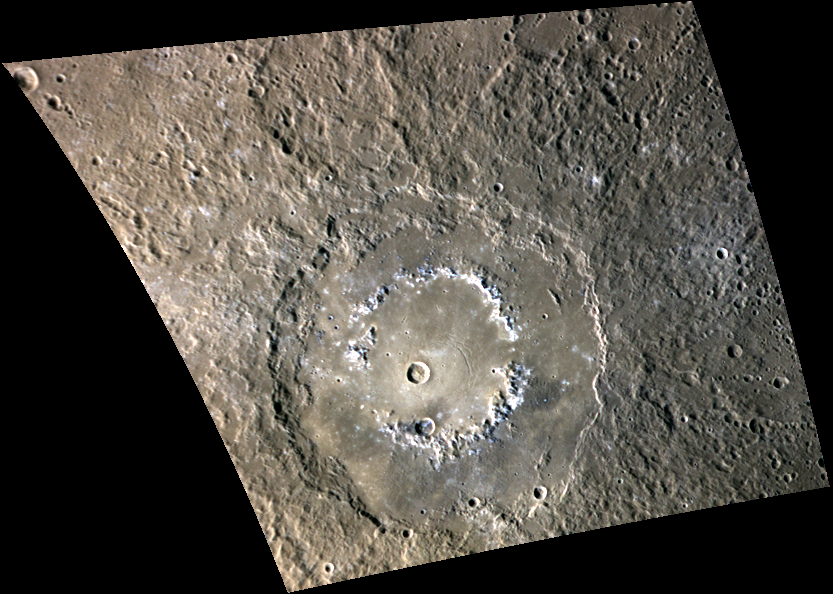

Paint Me a Picture

This color view of Raditladi gives us a fresh view of the peak-ring basin. The bright hollows of Raditladi stand out in white along the peak ring against the smooth crater floor. These shallow depressions may result from the loss of volatile materials. Today’s image also shows the darker ejecta of a crater that impacted the basin just above the southern peak-ring structure. The darker material was likely excavated during the small crater’s impact.

This image was acquired as a targeted high-resolution 11-color image set. Acquiring 11-color targets is a new campaign that began in March 2013 and that utilizes all of the WAC’s 11 narrow-band color filters. Because of the large data volume involved, only features of special scientific interest are targeted for imaging in all 11 colors.

Date acquired: June 22, 2014
Image Mission Elapsed Time (MET): 45761752, 45761748, 45761746
Image ID: 6547149, 6547147, 6547146
Instrument: Wide Angle Camera (WAC) of the Mercury Dual Imaging System (MDIS)
WAC filters: 9, 7, 6 (996, 748, 433 nanometers) in red, green, and blue
Center Latitude: 28.37°
Center Longitude: 120.3° E
Resolution: 732 meters/pixel
Scale: Raditladi crater has a diameter of 257.7 km (160.1 miles)
Incidence Angle: 57.3°
Emission Angle: 38.5°
Phase Angle: 89.4°

The MESSENGER spacecraft is the first ever to orbit the planet Mercury, and the spacecraft’s seven scientific instruments and radio science investigation are unraveling the history and evolution of the Solar System’s innermost planet. MESSENGER acquired over 150,000 images and extensive other data sets. MESSENGER is capable of continuing orbital operations until early 2015.

For information regarding the use of images, see the MESSENGER image use policy.

Credit: NASA/Johns Hopkins University Applied Physics Laboratory/Carnegie Institution of Washington